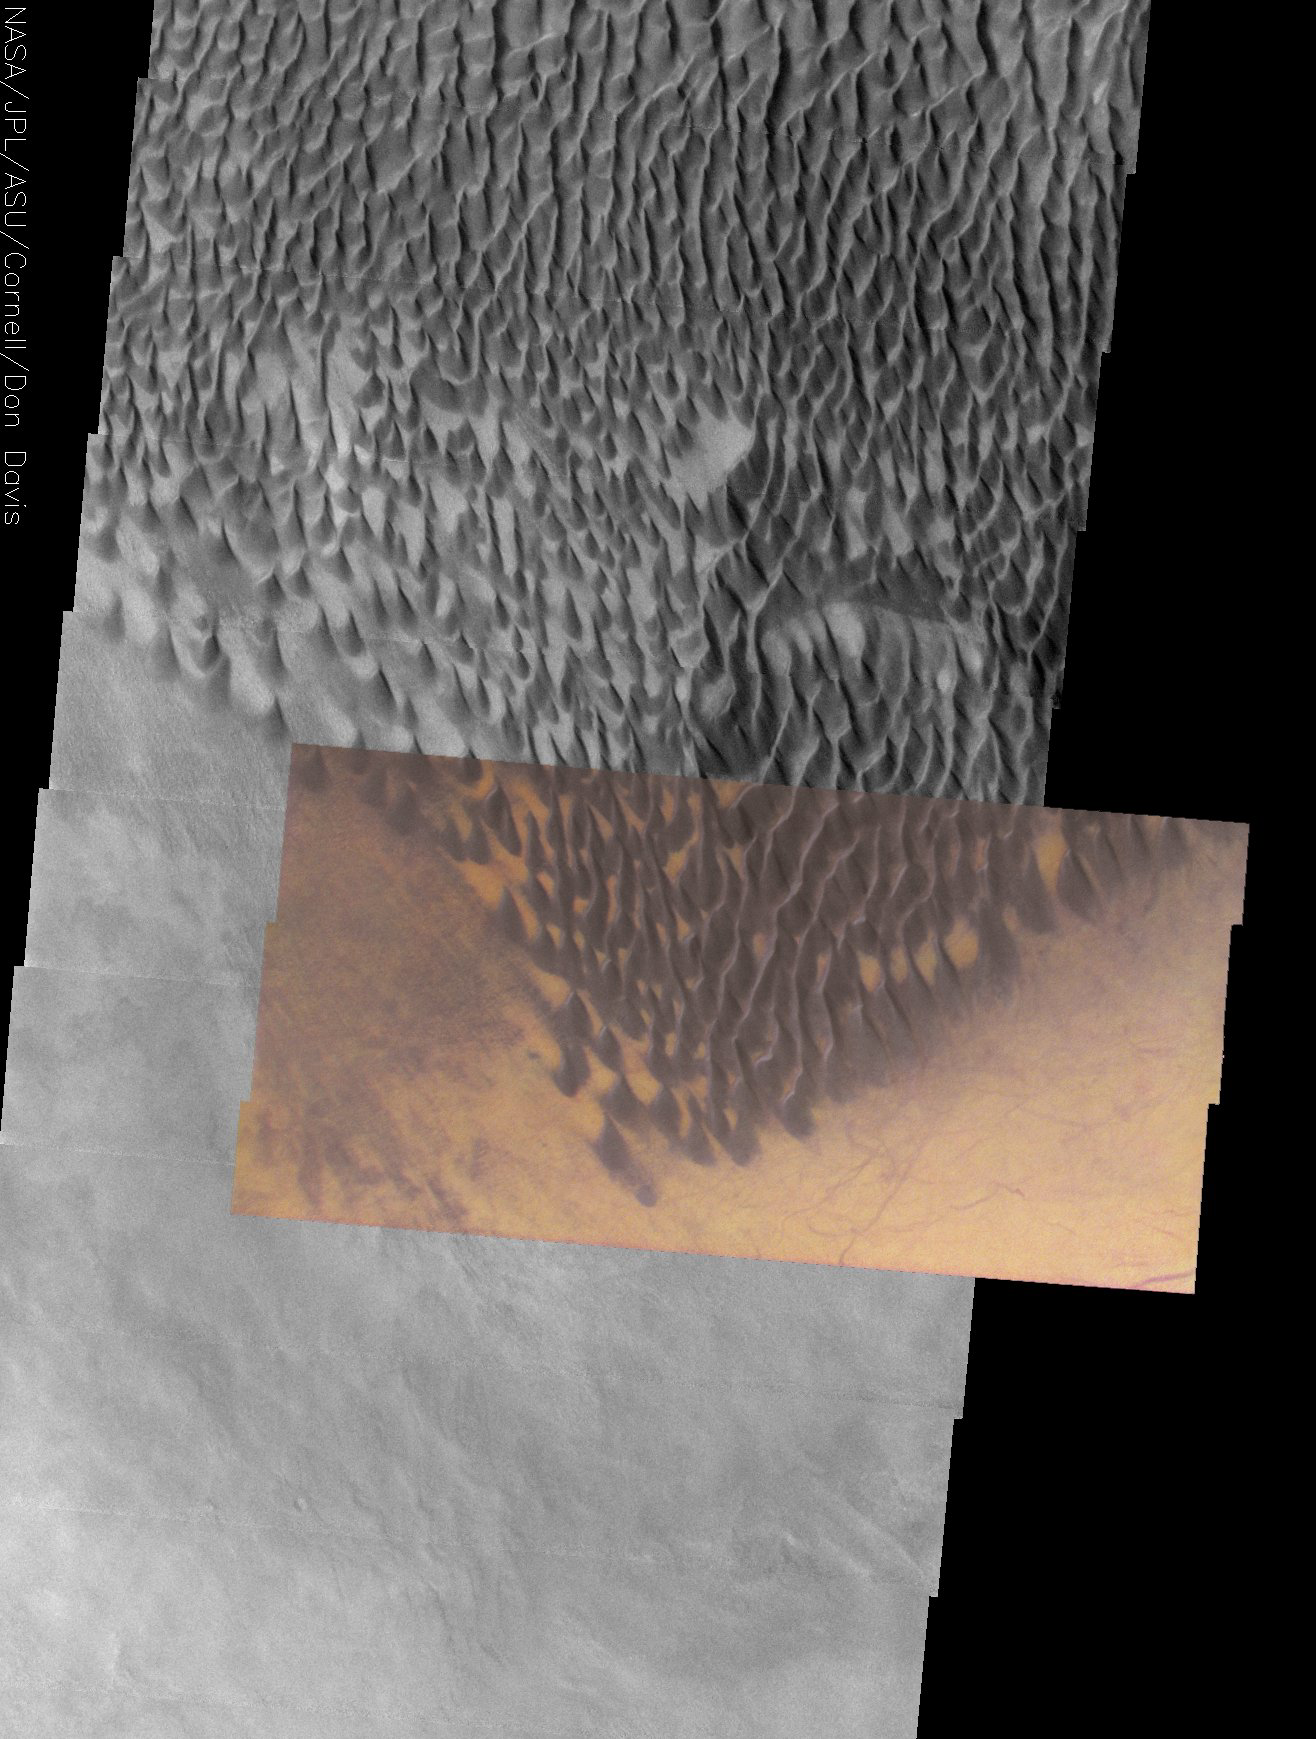

Dark Gray Dunes, Bright Orange Dust

Released 26 December 2003

This approximately true color THEMIS VIS image shows the striking contrast between large, dark dunes and the surrounding surface. These dunes are at the southernmost edge of the Russell Crater dune field, located in the heavily cratered terrain of the southern highlands. Dust devil tracks off the eastern edge of the dune field reveal that the bright orange surface is material that can be stripped away, exposing an underlying darker surface. The gray surface to the west of the dunefield may be either a thin sand sheet or a surface preferentially stripped of the bright orange material, possibly revealing the same underlying surface that is exposed in the dust devil tracks. Bright orange areas between the dunes probably highlight areas that are protected from the wind, allowing dust to accumulate into bright orange patches.

Initial image processing and calibration by THEMIS team members J. Bell, T. McConnochie, and D. Savransky at Cornell University; additional processing and final color balance by space artist Don Davis.

Image information: VIS instrument. Latitude -54.8, Longitude 12.4 East (347.6 West). 19 meter/pixel resolution.

Note: this THEMIS visual image has not been radiometrically nor geometrically calibrated for this preliminary release. An empirical correction has been performed to remove instrumental effects. A linear shift has been applied in the cross-track and down-track direction to approximate spacecraft and planetary motion. Fully calibrated and geometrically projected images will be released through the Planetary Data System in accordance with Project policies at a later time.

NASA’s Jet Propulsion Laboratory manages the 2001 Mars Odyssey mission for NASA’s Office of Space Science, Washington, D.C. The Thermal Emission Imaging System (THEMIS) was developed by Arizona State University, Tempe, in collaboration with Raytheon Santa Barbara Remote Sensing. The THEMIS investigation is led by Dr. Philip Christensen at Arizona State University. Lockheed Martin Astronautics, Denver, is the prime contractor for the Odyssey project, and developed and built the orbiter. Mission operations are conducted jointly from Lockheed Martin and from JPL, a division of the California Institute of Technology in Pasadena.

Credit: NASA/JPL/Arizona State University/Cornell University/Don Davis